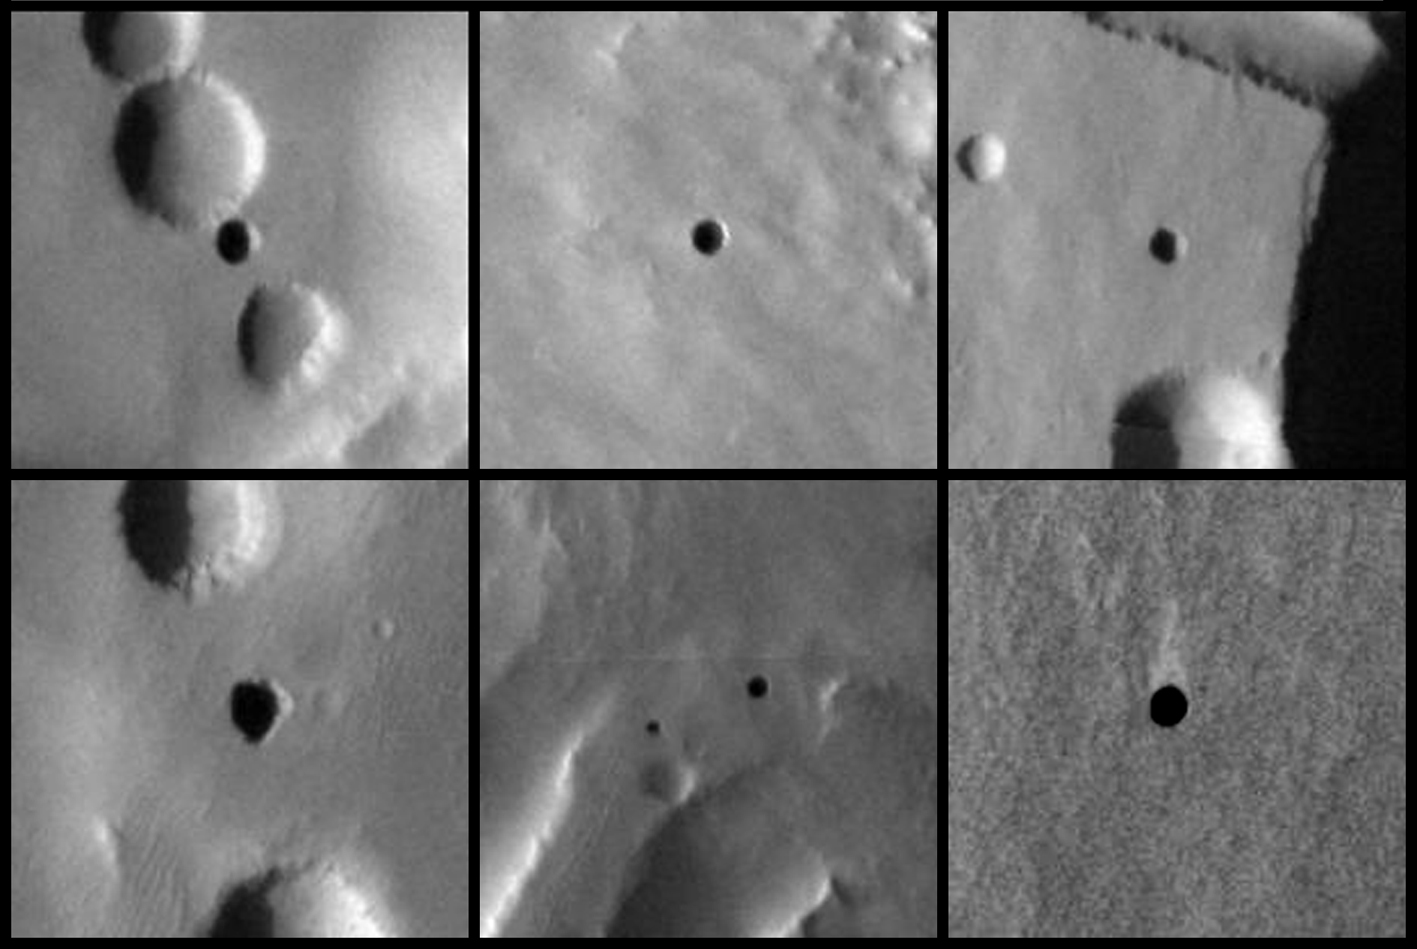

Seven Possible Cave Skylights on Mars

Figure 1

Seven very dark holes on the north slope of a Martian volcano have been proposed as possible cave skylights, based on day-night temperature patterns suggesting they are openings to subsurface spaces. These six excerpts of images taken in visible-wavelength light by the Thermal Emission Imaging System camera on NASA’s Mars Odyssey orbiter show the seven openings. Solar illumination comes from the left in each frame. The volcano is Arsia Mons, at 9 degrees south latitude, 239 degrees east longitude.

The features have been given informal names to aid comparative discussion (see figure 1). They range in diameter from about 100 meters (328 feet) to about 225 meters (738 feet). The candidate cave skylights are (A) “Dena,” (B) “Chloe,” (C) “Wendy,” (D) “Annie,” (E) “Abby” (left) and “Nikki,” and (F) “Jeanne.” Arrows signify north and the direction of illumination.

Mars Odyssey is managed by NASA’s Jet Propulsion Laboratory, a division of the California Institute of Technology, Pasadena, for NASA’s Science Mission Directorate, Washington. Lockheed Martin Space Systems, Denver, is the prime contractor for the project and built the spacecraft. The orbiter’s Thermal Emission Imaging System was developed by Arizona State University, Tempe, in collaboration with Raytheon Santa Barbara Remote Sensing, Santa Barbara, Calif., and is operated by Arizona State University.

Credit: NASA/JPL-Caltech/ASU/USGS